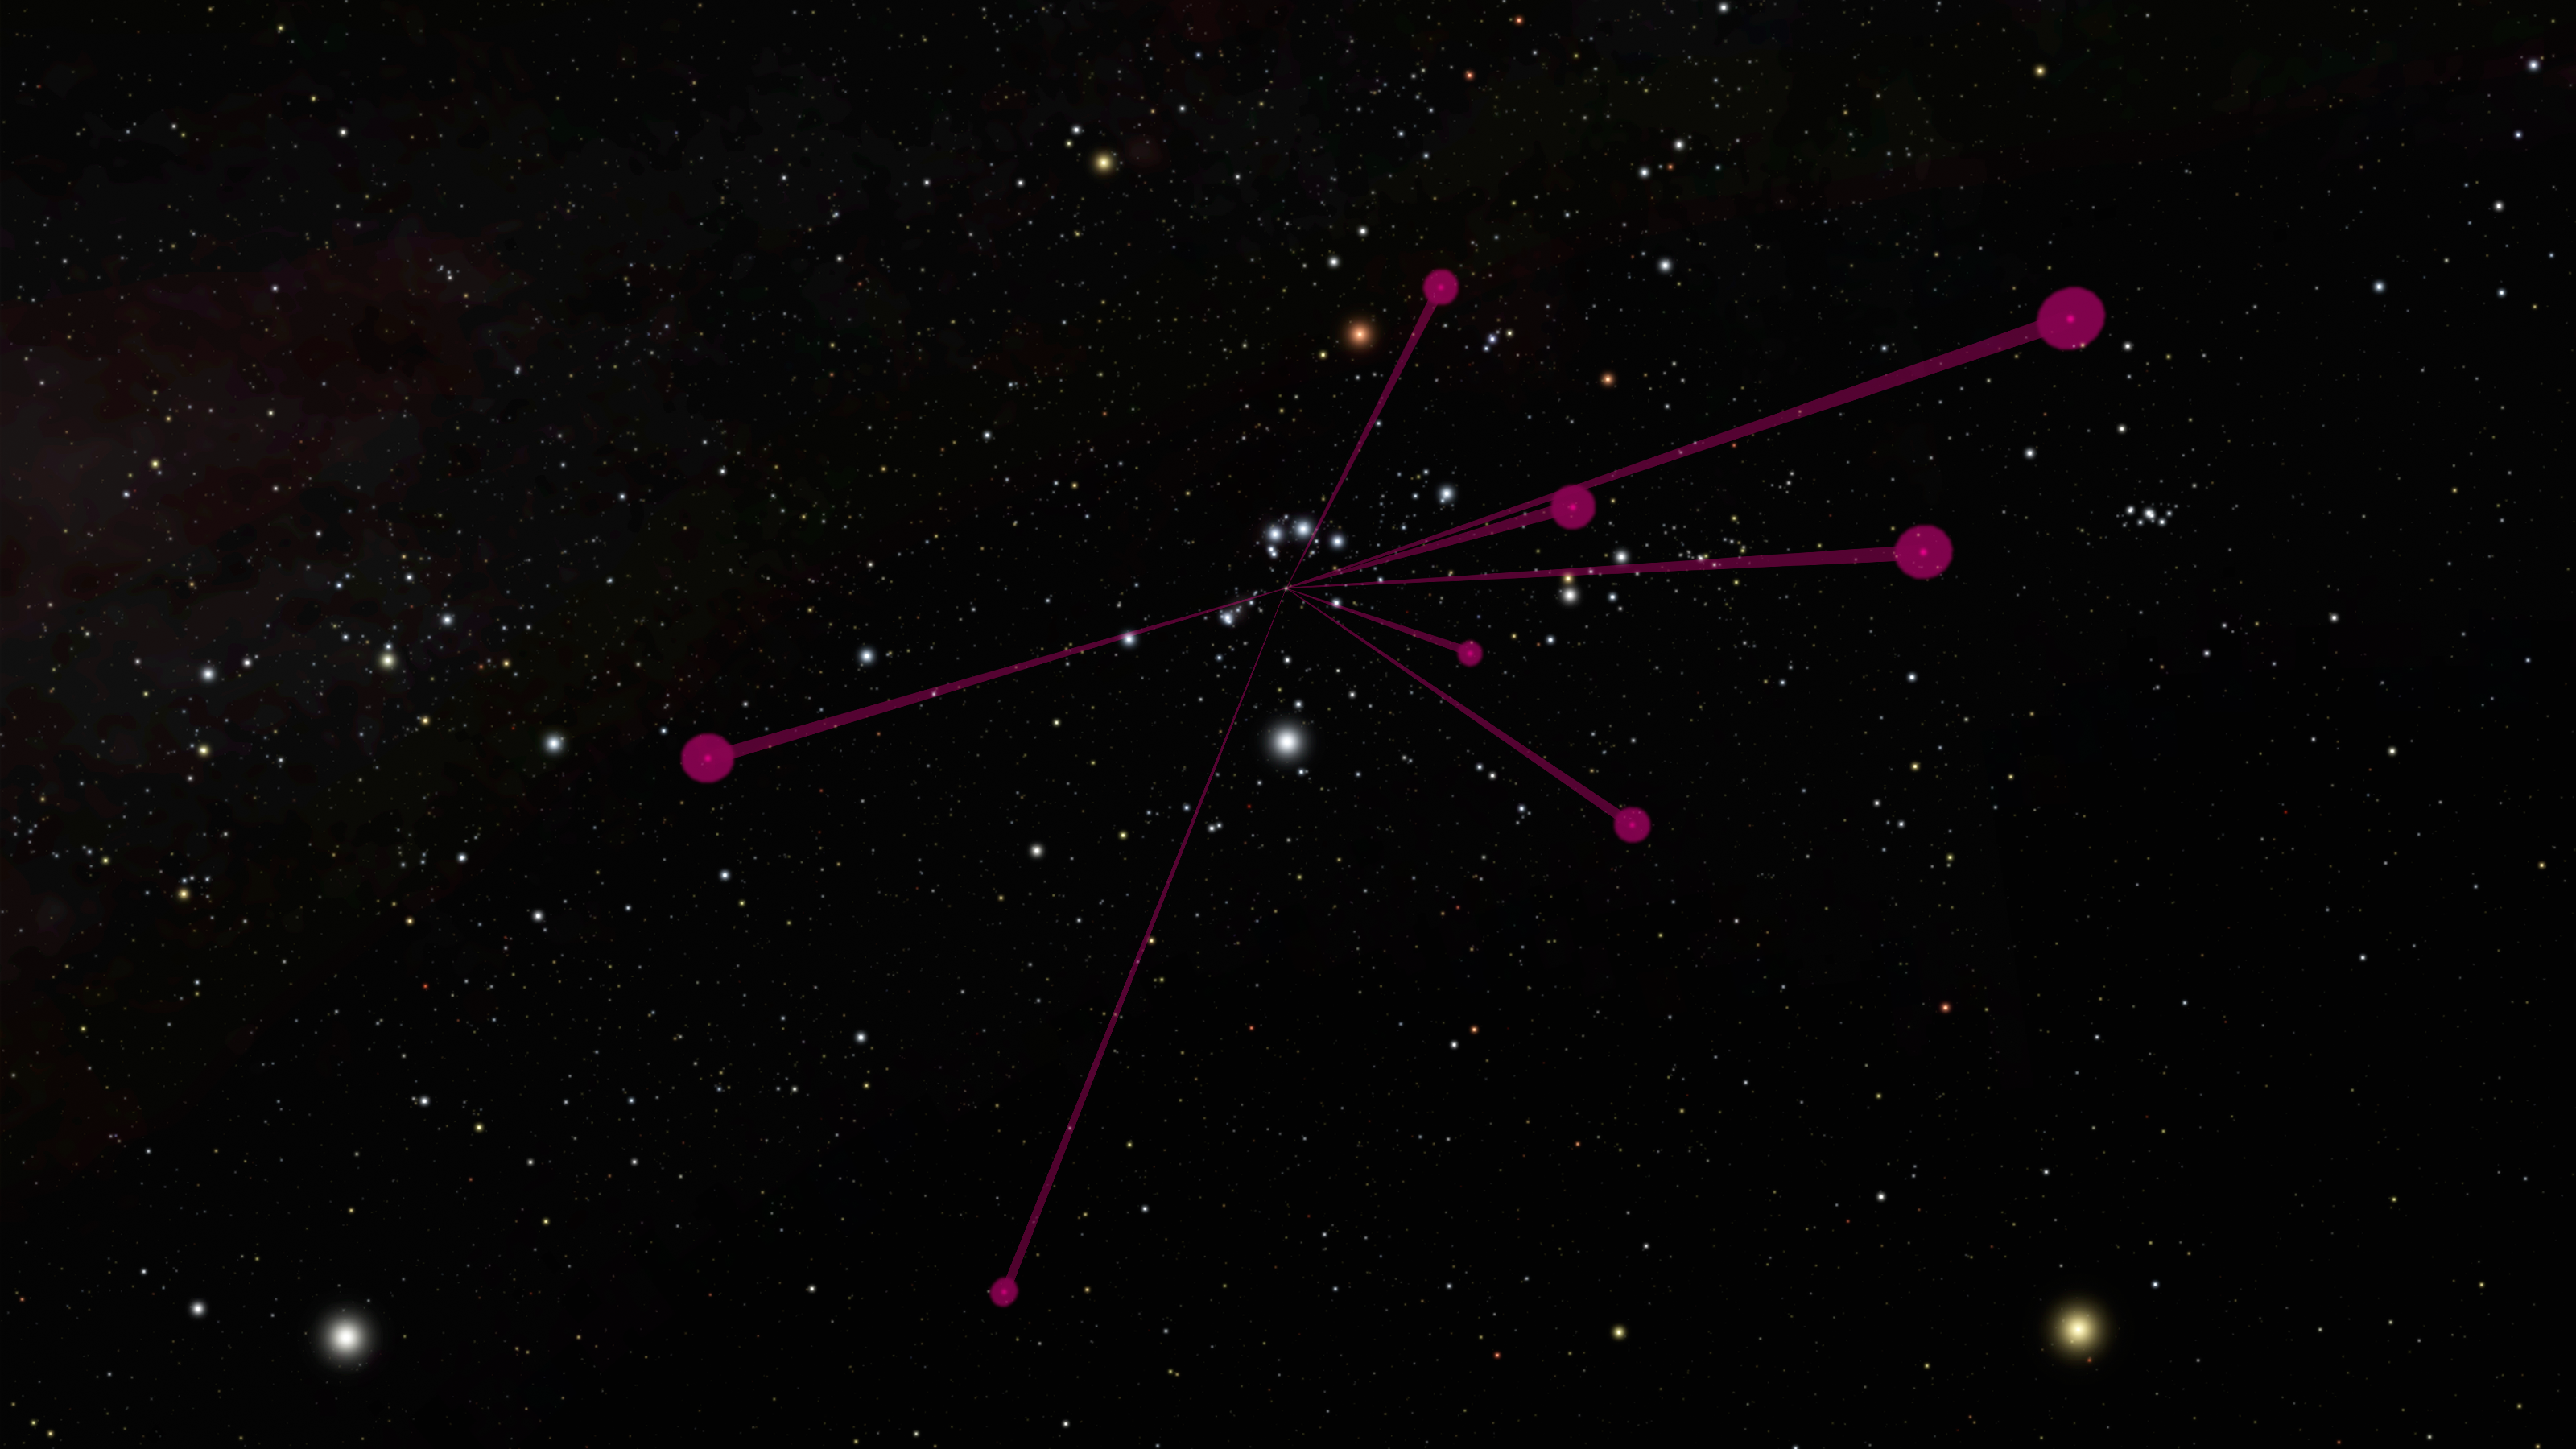

Brown Dwarf Backyardigans

The locations of brown dwarfs discovered by NASA’s Wide-field Infrared Survey Explorer, or WISE, and mapped by NASA’s Spitzer Space Telescope, are shown in this diagram as red circles. The red lines all link back to the location of the sun.

The view is from a vantage point about 100 light-years away from the sun, looking back toward the constellation Orion. At this distance, our sun is barely visible as a speck of light. The vastly fainter brown dwarfs would not even be visible in this view.

NASA’s Jet Propulsion Laboratory, Pasadena, Calif., manages the Spitzer Space Telescope mission for NASA’s Science Mission Directorate, Washington. Science operations are conducted at the Spitzer Science Center at the California Institute of Technology in Pasadena. Data are archived at the Infrared Science Archive housed at the Infrared Processing and Analysis Center at Caltech. Caltech manages JPL for NASA.

Credit: NASA/JPL-Caltech